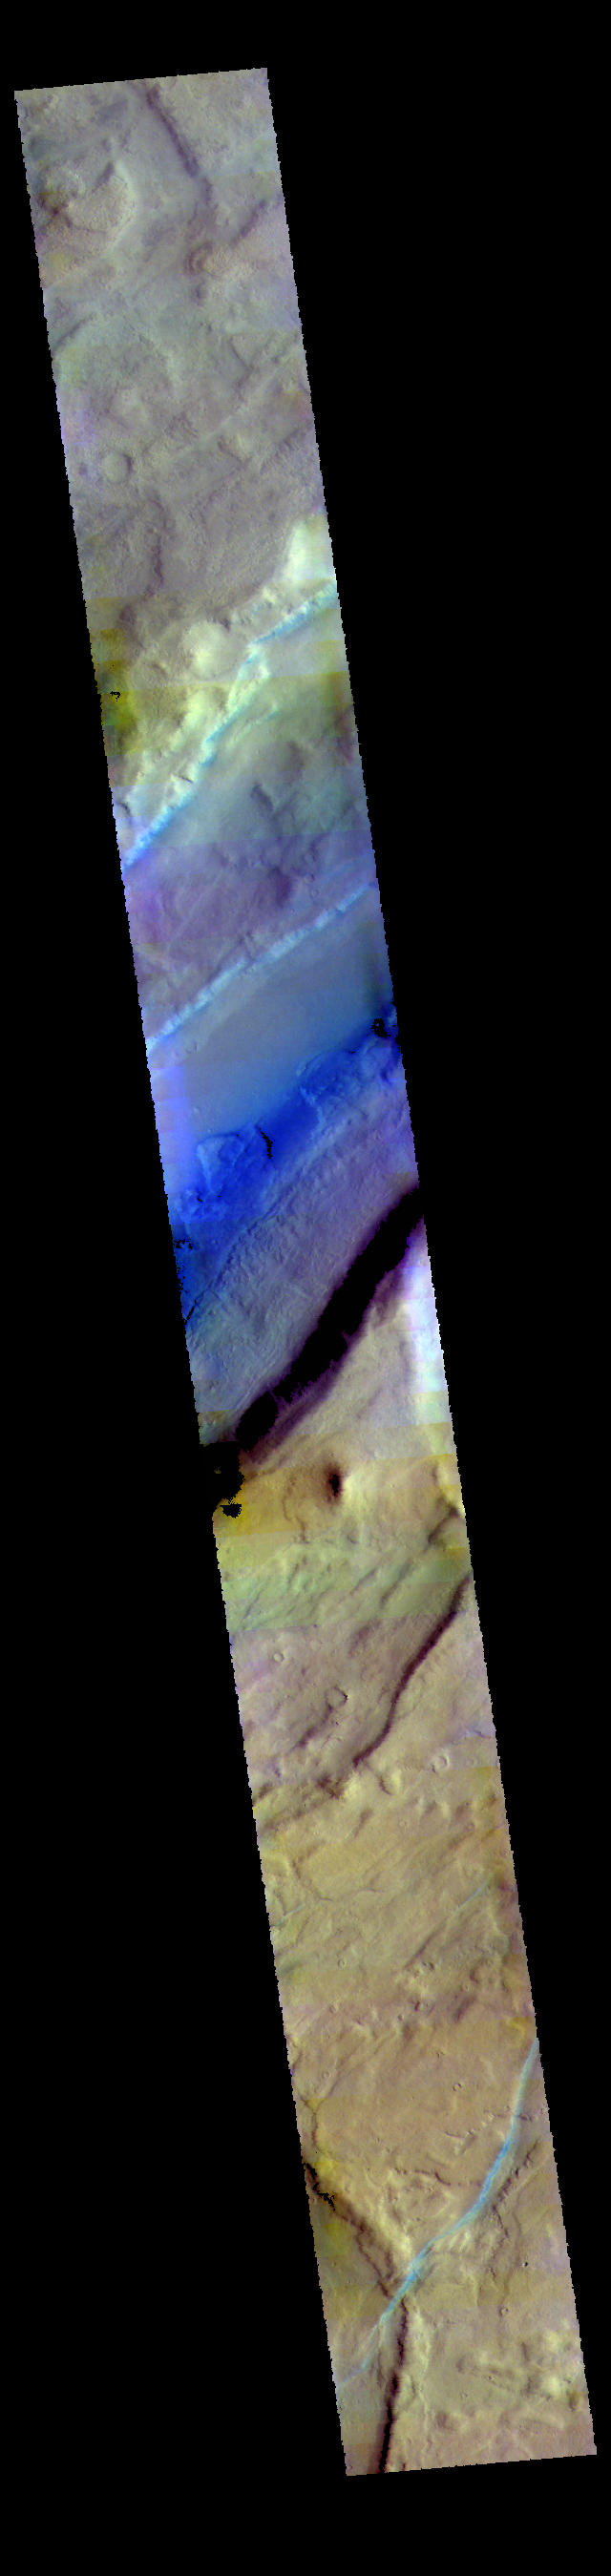

Tempe Fossae – False Color

This VIS image shows part of Tempe Fossae. Tempe Fossae is a series of tectonic graben that cross Tempe Terra. The downward movement of blocks of material between bounding faults create a feature known as a graben.

The THEMIS VIS camera contains 5 filters. The data from different filters can be combined in multiple ways to create a false color image. These false color images may reveal subtle variations of the surface not easily identified in a single band image.

Credit: NASA/JPL-Caltech/ASU